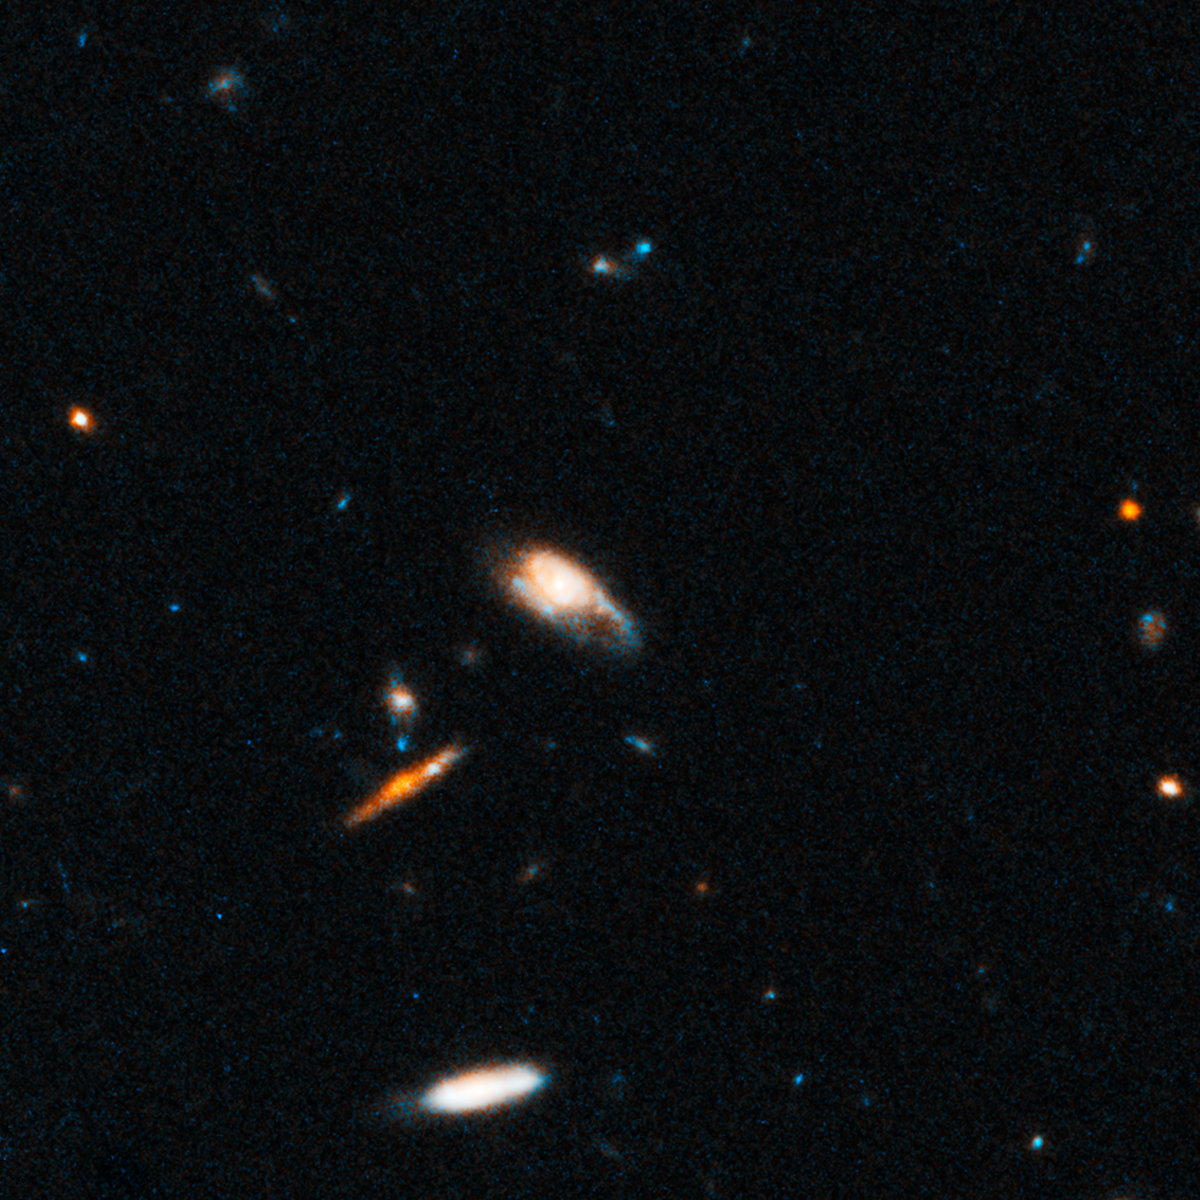

GRB 130603B Host and Surrounding Field

Object Name: SDS J112848.22+170418.5
Object Description: Distant Galaxy
Instrument: HST/ACS/WFC and HST/WFC3/IR
Filters: ACS/WFC: F606W (V) WFC3/IR: F160W (H)

This image is a composite of separate exposures acquired by the ACS/WFC and WFC3/IR instruments. Several filters were used to sample various wavelengths. The color results from assigning different hues (colors) to each monochromatic (grayscale) image associated with an individual filter. In this case, the assigned colors are: Blue/cyan: F606W (V) Orange: F160W (H)

Credit: NASA, ESA, N. Tanvir (University of Leicester), A. Levan (University of Warwick), A. Fruchter (STScI), J. Hjorth (University of Copenhagen), R. Hounsell (STScI), K. Wiersema (University of Leicester), and R. Tunnicliffe (University of Warwick)